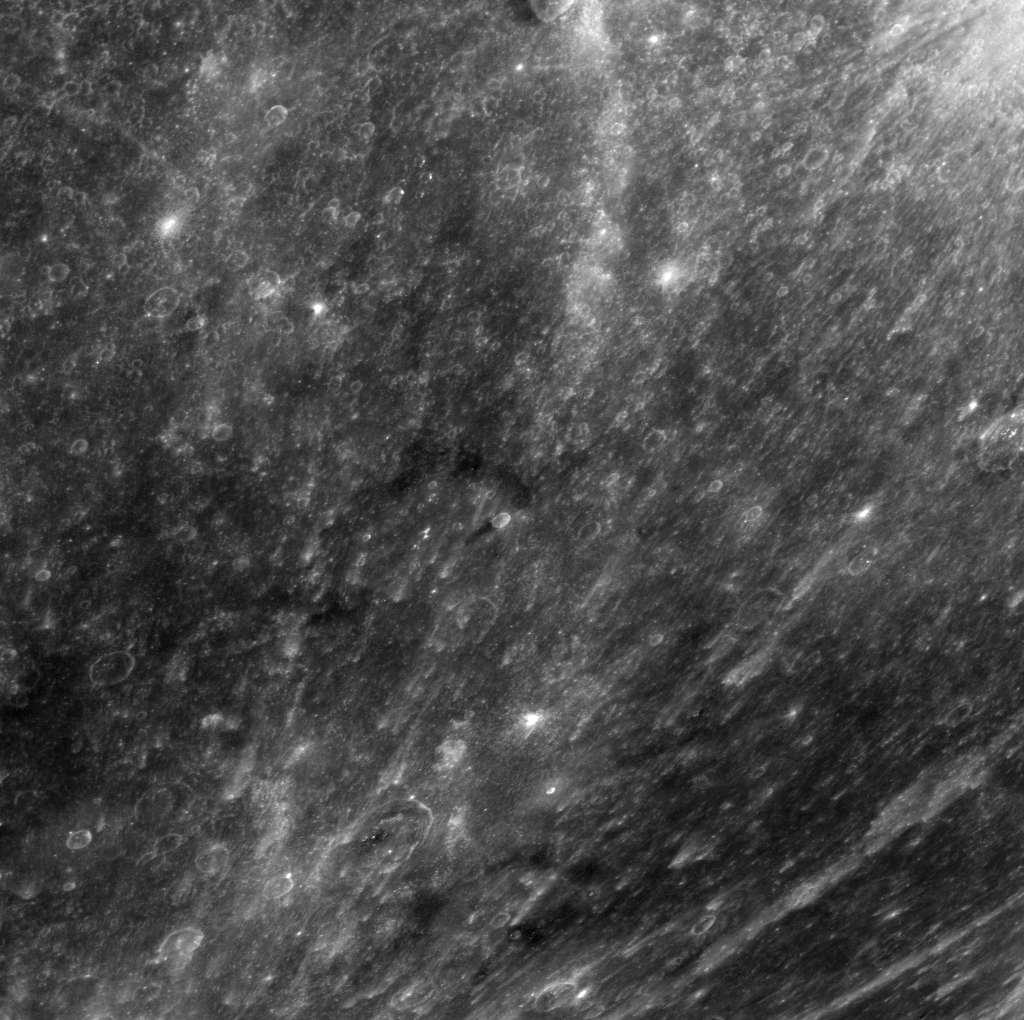

The Amazing Rays

Even when they’re not in the picture, craters Debussy and Berkel still leave their mark. The rays of Debussy, outside of the image to the southwest, and Berkel to the northeast, cross the scene.

This image was acquired as a high-resolution targeted color observation. Targeted color observations are images of a small area on Mercury’s surface at resolutions higher than the 1-kilometer/pixel 8-color base map. During MESSENGER’s one-year primary mission, hundreds of targeted color observations were obtained. During MESSENGER’s extended mission, high-resolution targeted color observations are more rare, as the 3-color base map covered Mercury’s northern hemisphere with the highest-resolution color images that are possible.

Date acquired: March 03, 2013
Image Mission Elapsed Time (MET): 4620855
Image ID: 3622493
Instrument: Wide Angle Camera (WAC) of the Mercury Dual Imaging System (MDIS)
WAC filter: 7 (748 nanometers)
Center Latitude: -18.53°
Center Longitude: 19.80° E
Resolution: 449 meters/pixel
Scale: This scene is approximately 570 km (354 mi.) across
Incidence Angle: 31.7°
Emission Angle: 51.4°
Phase Angle: 28.0°
North is up in this image.

The MESSENGER spacecraft is the first ever to orbit the planet Mercury, and the spacecraft’s seven scientific instruments and radio science investigation are unraveling the history and evolution of the Solar System’s innermost planet. MESSENGER acquired over 150,000 images and extensive other data sets. MESSENGER is capable of continuing orbital operations until early 2015.

For information regarding the use of images, see the MESSENGER image use policy.

Credit: NASA/Johns Hopkins University Applied Physics Laboratory/Carnegie Institution of Washington